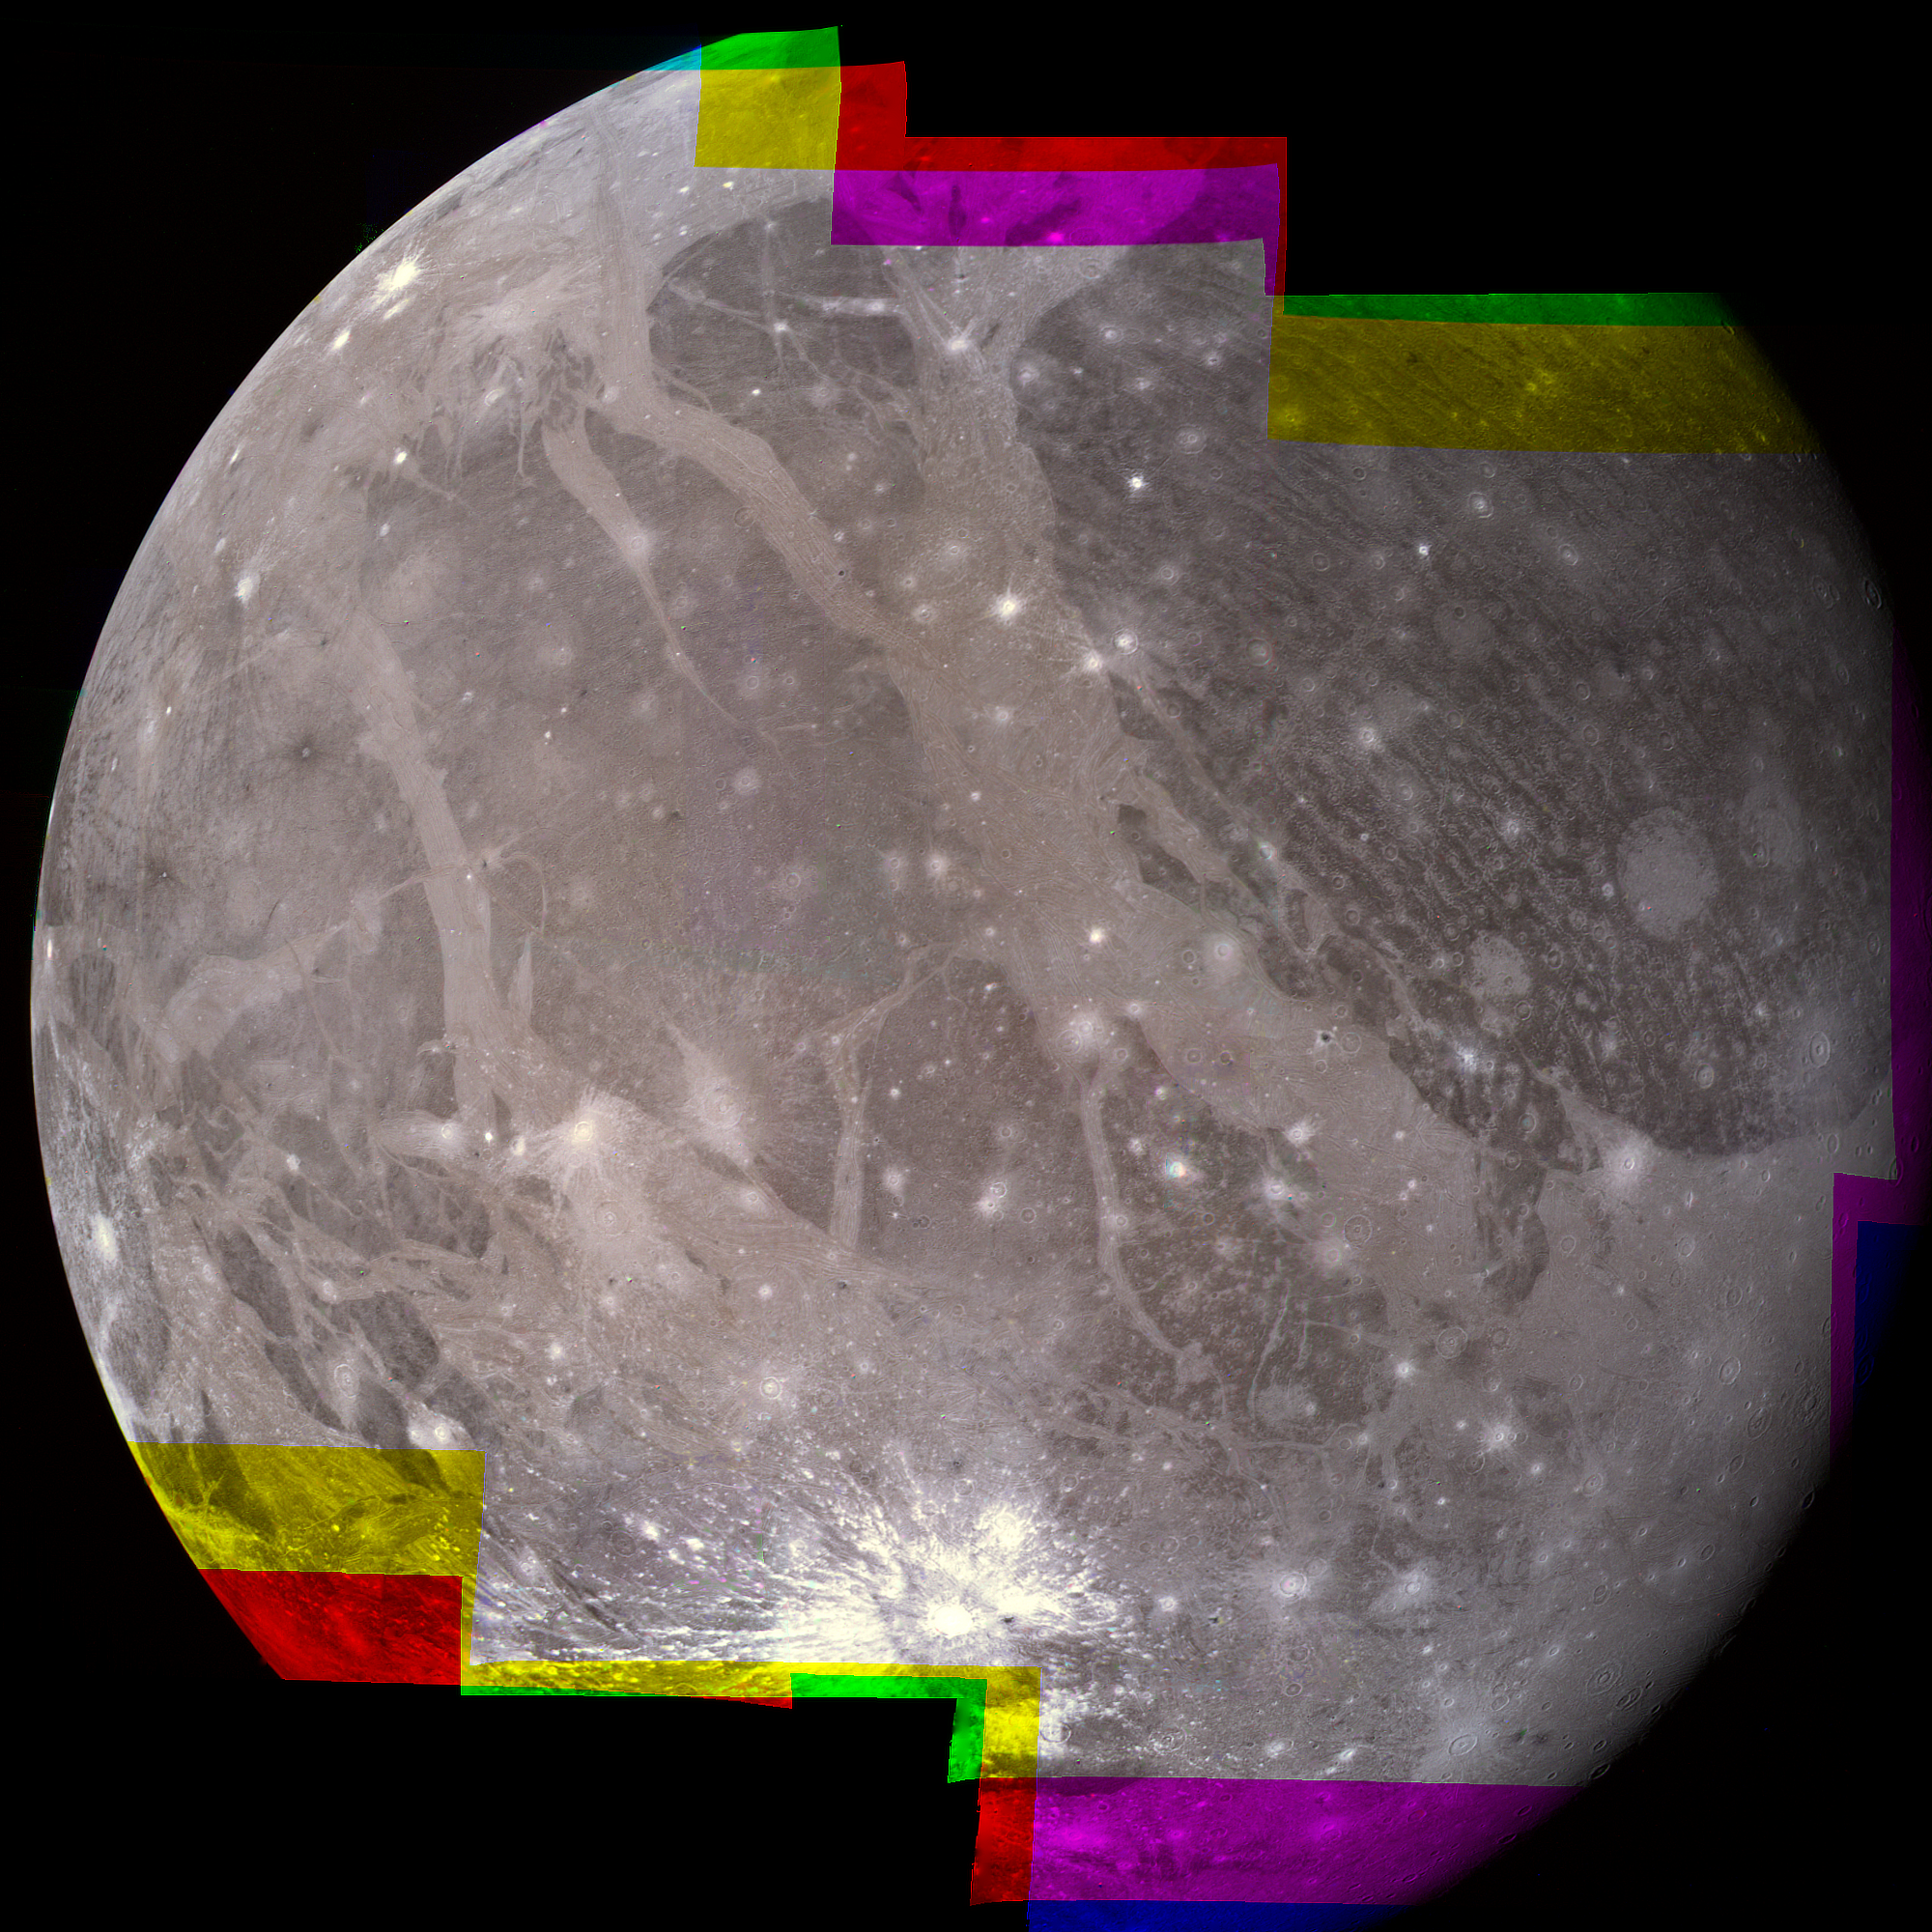

Ganymede Mosaic

The hemisphere of Ganymede that faces away from the Sun displays a great variety of terrain. In this Voyager 2 mosaic, photographed at a range of 300,000 kilometers, the ancient dark area of Regio Galileo lies at the upper left. Below it, the ray system is probably caused by water-ice, splashed out in a relatively recent impact.

Credit: NASA/JPL